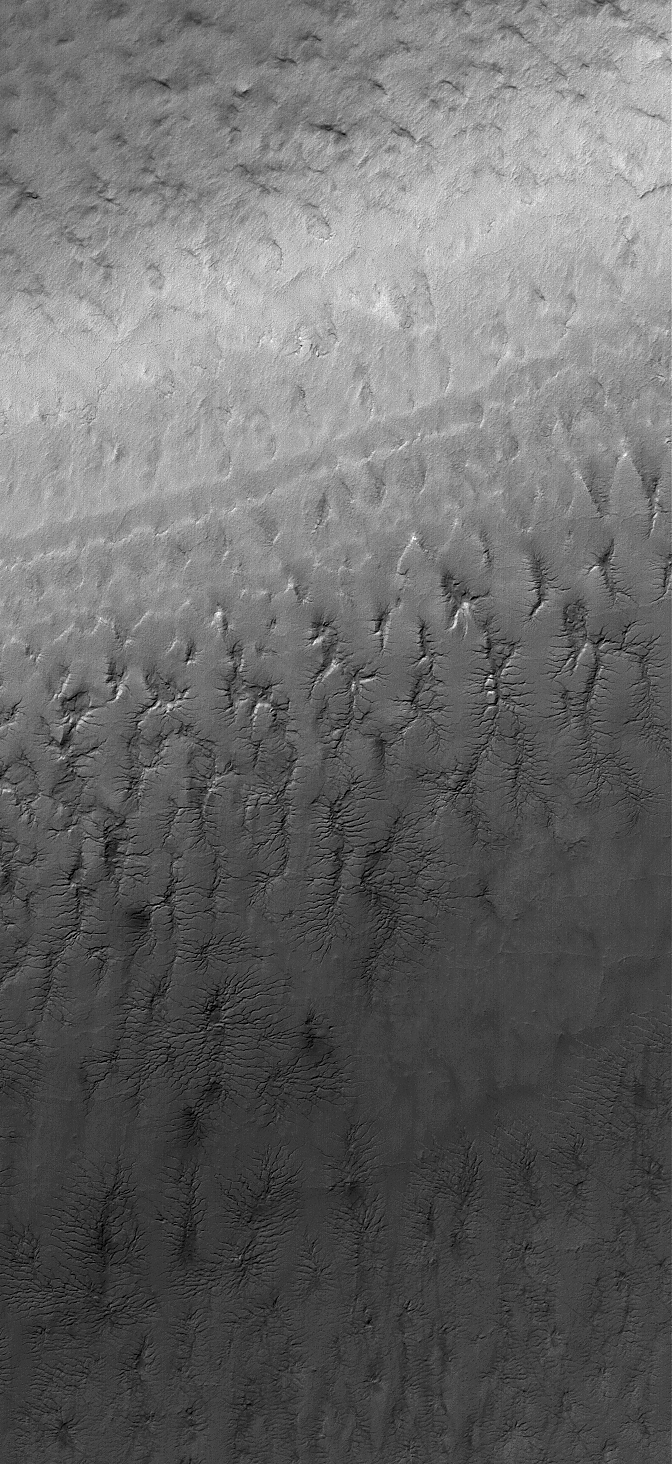

South Polar Terrain

11 February 2006
This Mars Global Surveyor (MGS) Mars Orbiter Camera (MOC) image shows cracked surfaces in the south polar layered terrain of Mars. The cracks in this scene have formed complex dendritic arrays. Evidence of the fracture networks is clear in the topmost layer, however, close inspection reveals traces of apparently older networks in the underlying layers.

Location near: 79.1°S, 194.2°W
Image width: ~3 km (~1.9 mi)
Illumination from: upper left
Season: Southern Summer

Credit: NASA/JPL/Malin Space Science Systems